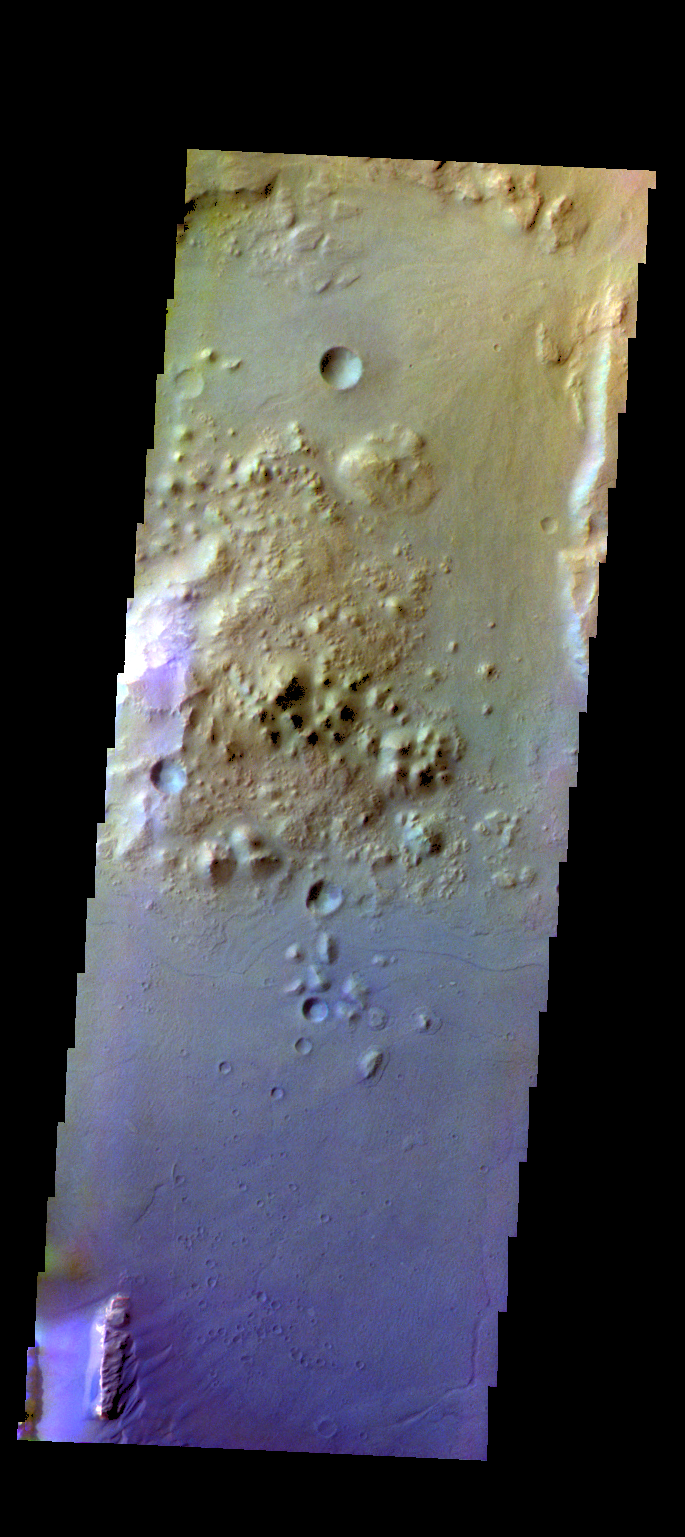

Ganges Chasma – False Color

The THEMIS camera contains 5 filters. The data from different filters can be combined in multiple ways to create a false color image. These false color images may reveal subtle variations of the surface not easily identified in a single band image. Today’s false color image shows part of Ganges Chasma.

Credit: NASA/JPL-Caltech/ASU